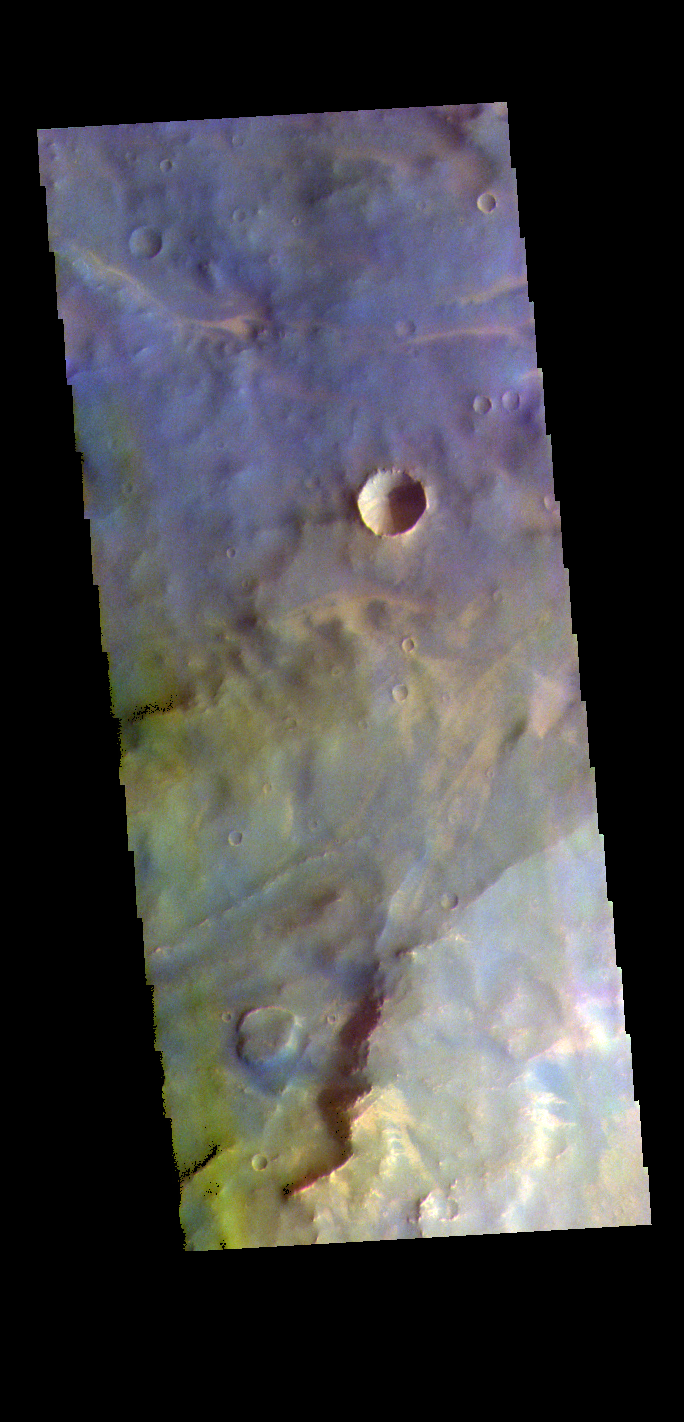

Terra Sabaea – False Color

The THEMIS VIS camera contains 5 filters. The data from different filters can be combined in multiple ways to create a false color image. These false color images may reveal subtle variations of the surface not easily identified in a single band image. Today’s false color image shows part of Terra Sabaea.

Credit: NASA/JPL-Caltech/ASU